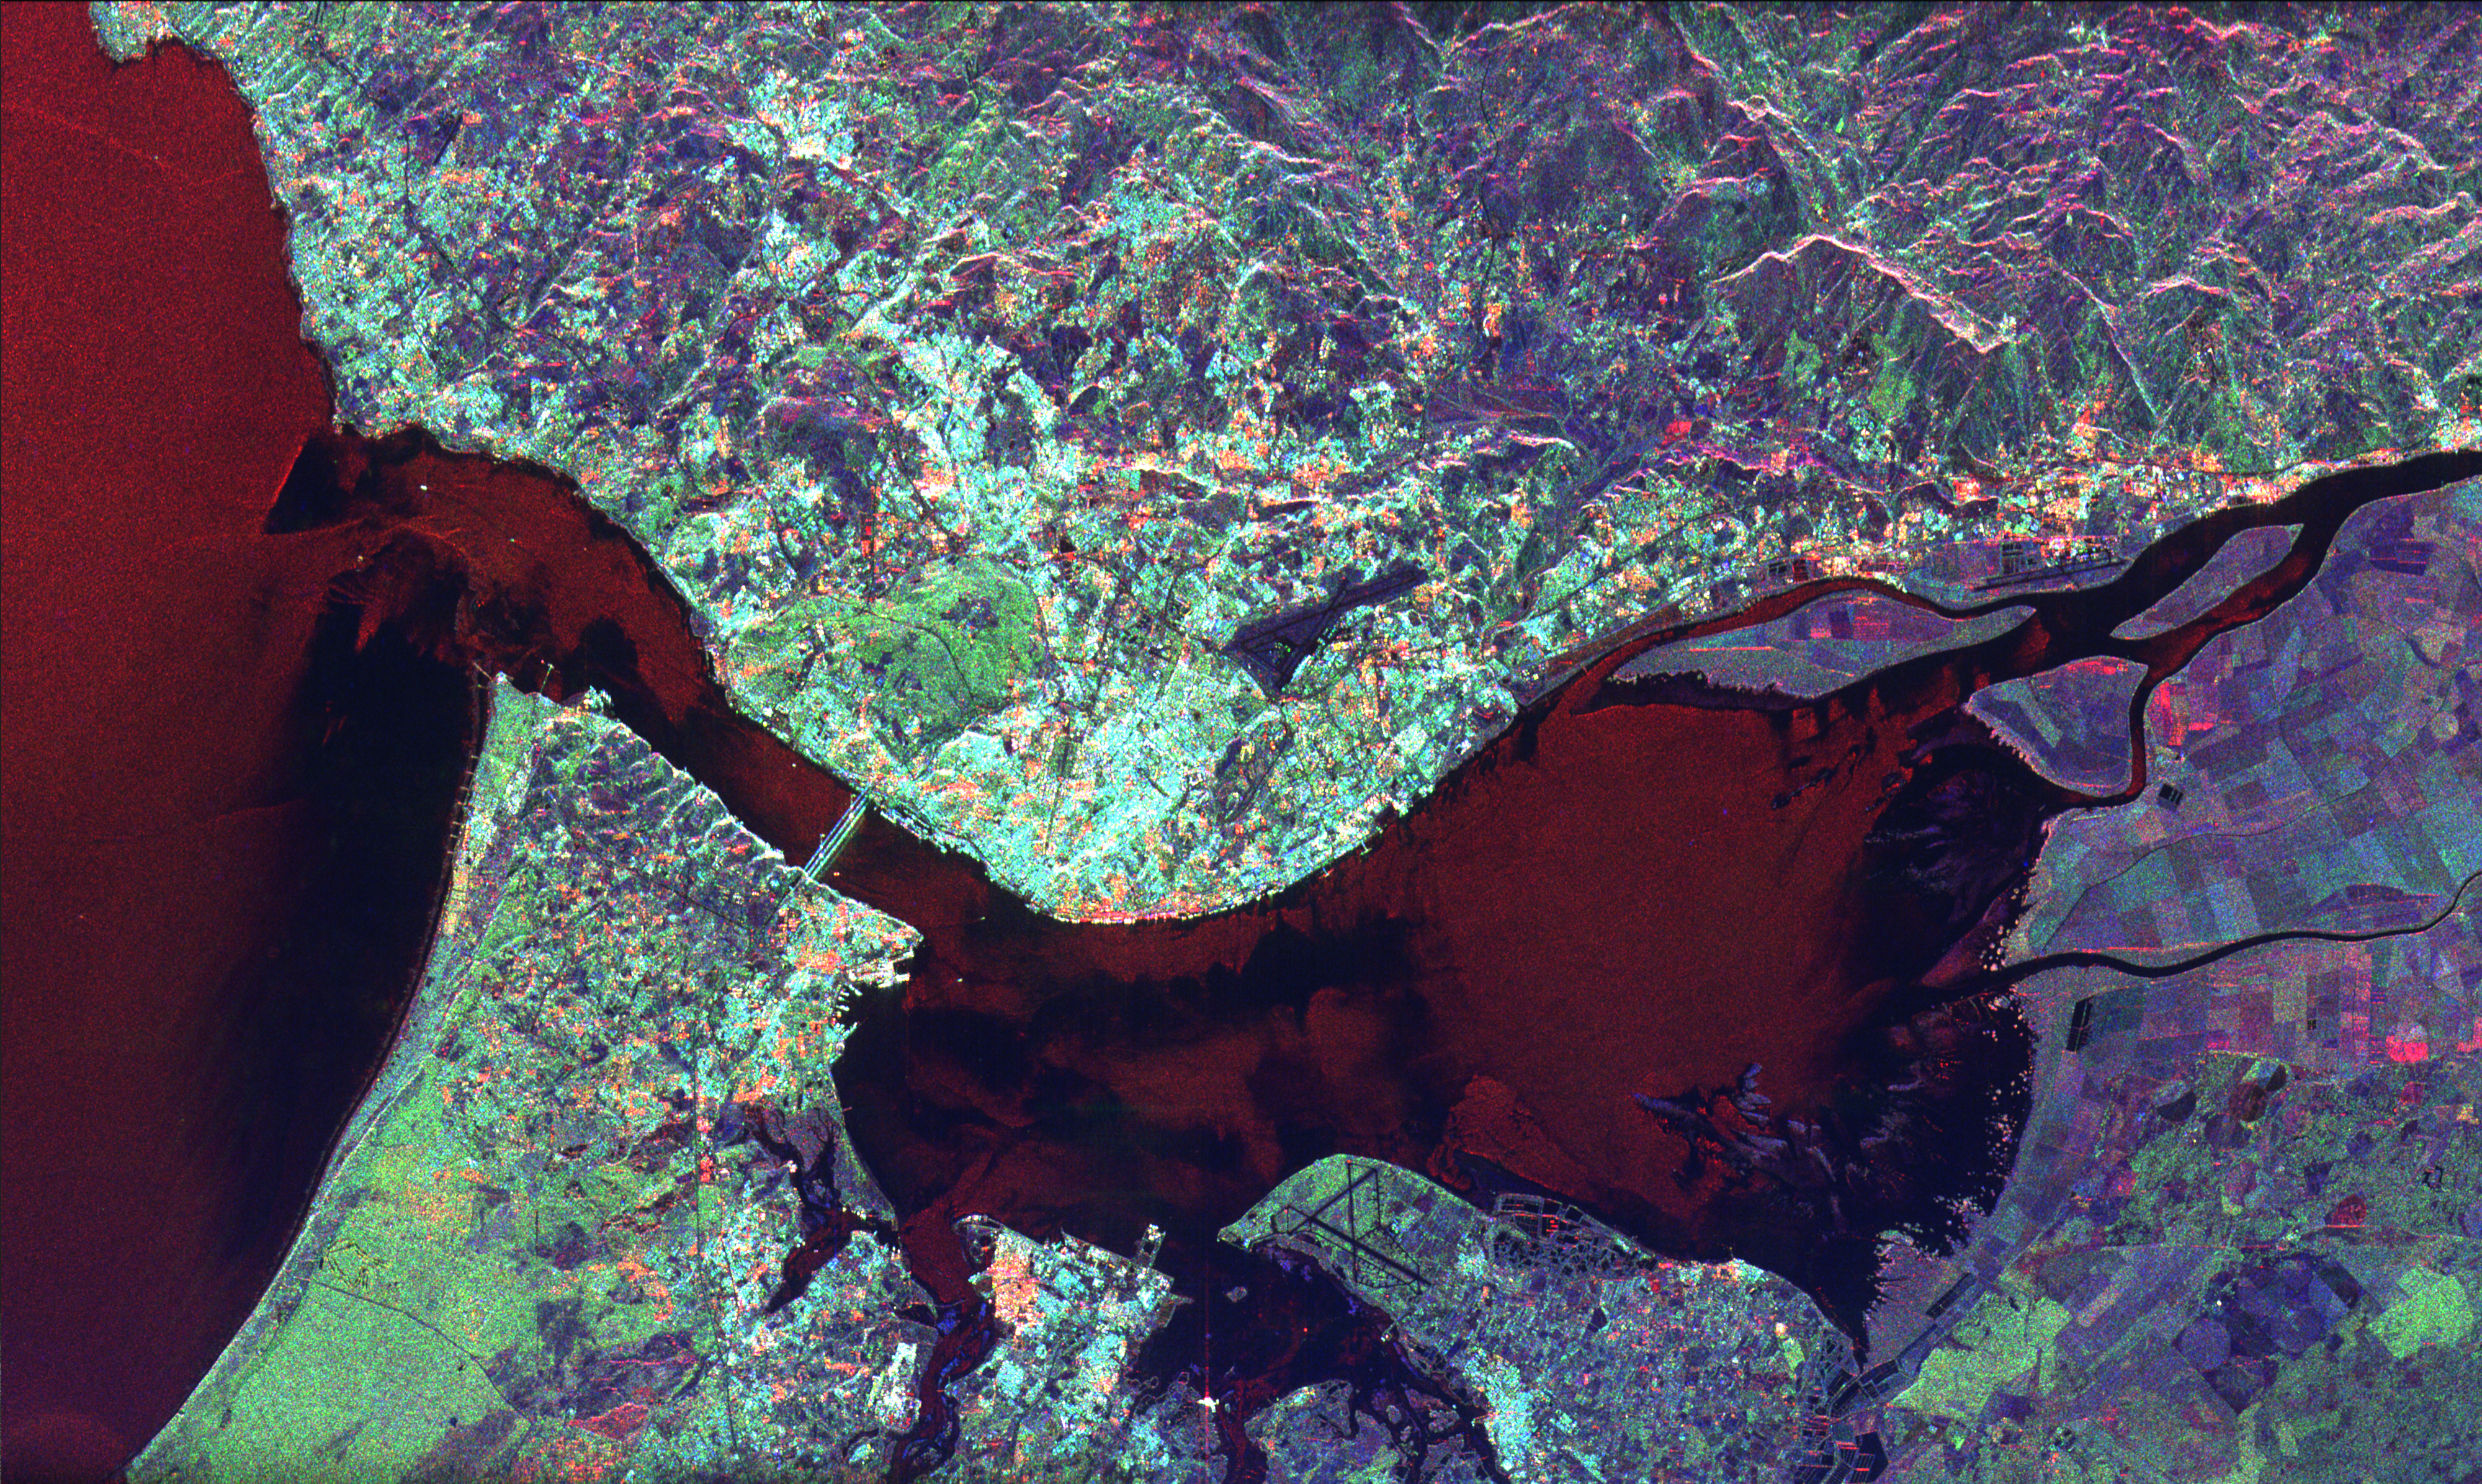

Space Radar Image of Lisbon, Portugal

This radar image of Lisbon, Portugal illustrates the different land use patterns that are present in coastal Portugal. Lisbon, the national capital, lies on the north bank of the Rio Tejo where the river enters the Atlantic Ocean. The city center appears as the bright area in the center of the image. The green area west of the city center is a large city park called the Parque Florestal de Monsanto. The Lisbon Airport is visible east of the city. The Rio Tejo forms a large bay just east of the city. Many agricultural fields are visible as a patchwork pattern east of the bay. Suburban housing can be seen on the southern bank of the river. Spanning the river is the Ponte 25 de Abril, a large suspension bridge similar in architecture to San Francisco’s Golden Gate Bridge.

The image was acquired on April 19, 1994 and is centered at 38.8 degrees north latitude, 9.2 degrees west longitude. North is towards the upper right. The image is 50 kilometers by 30 kilometers (31 miles by 19 miles). The colors in this image represent the following radar channels and polarizations: red is L-band, horizontally transmitted and received; green is L-band, horizontally transmitted and vertically received; and blue is C-band, horizontally transmitted and vertically received. SIR-C/X-SAR, a joint mission of the German, Italian, and the United States space agencies, is part of NASA’s Mission to Planet Earth.

Credit: NASA/JPL